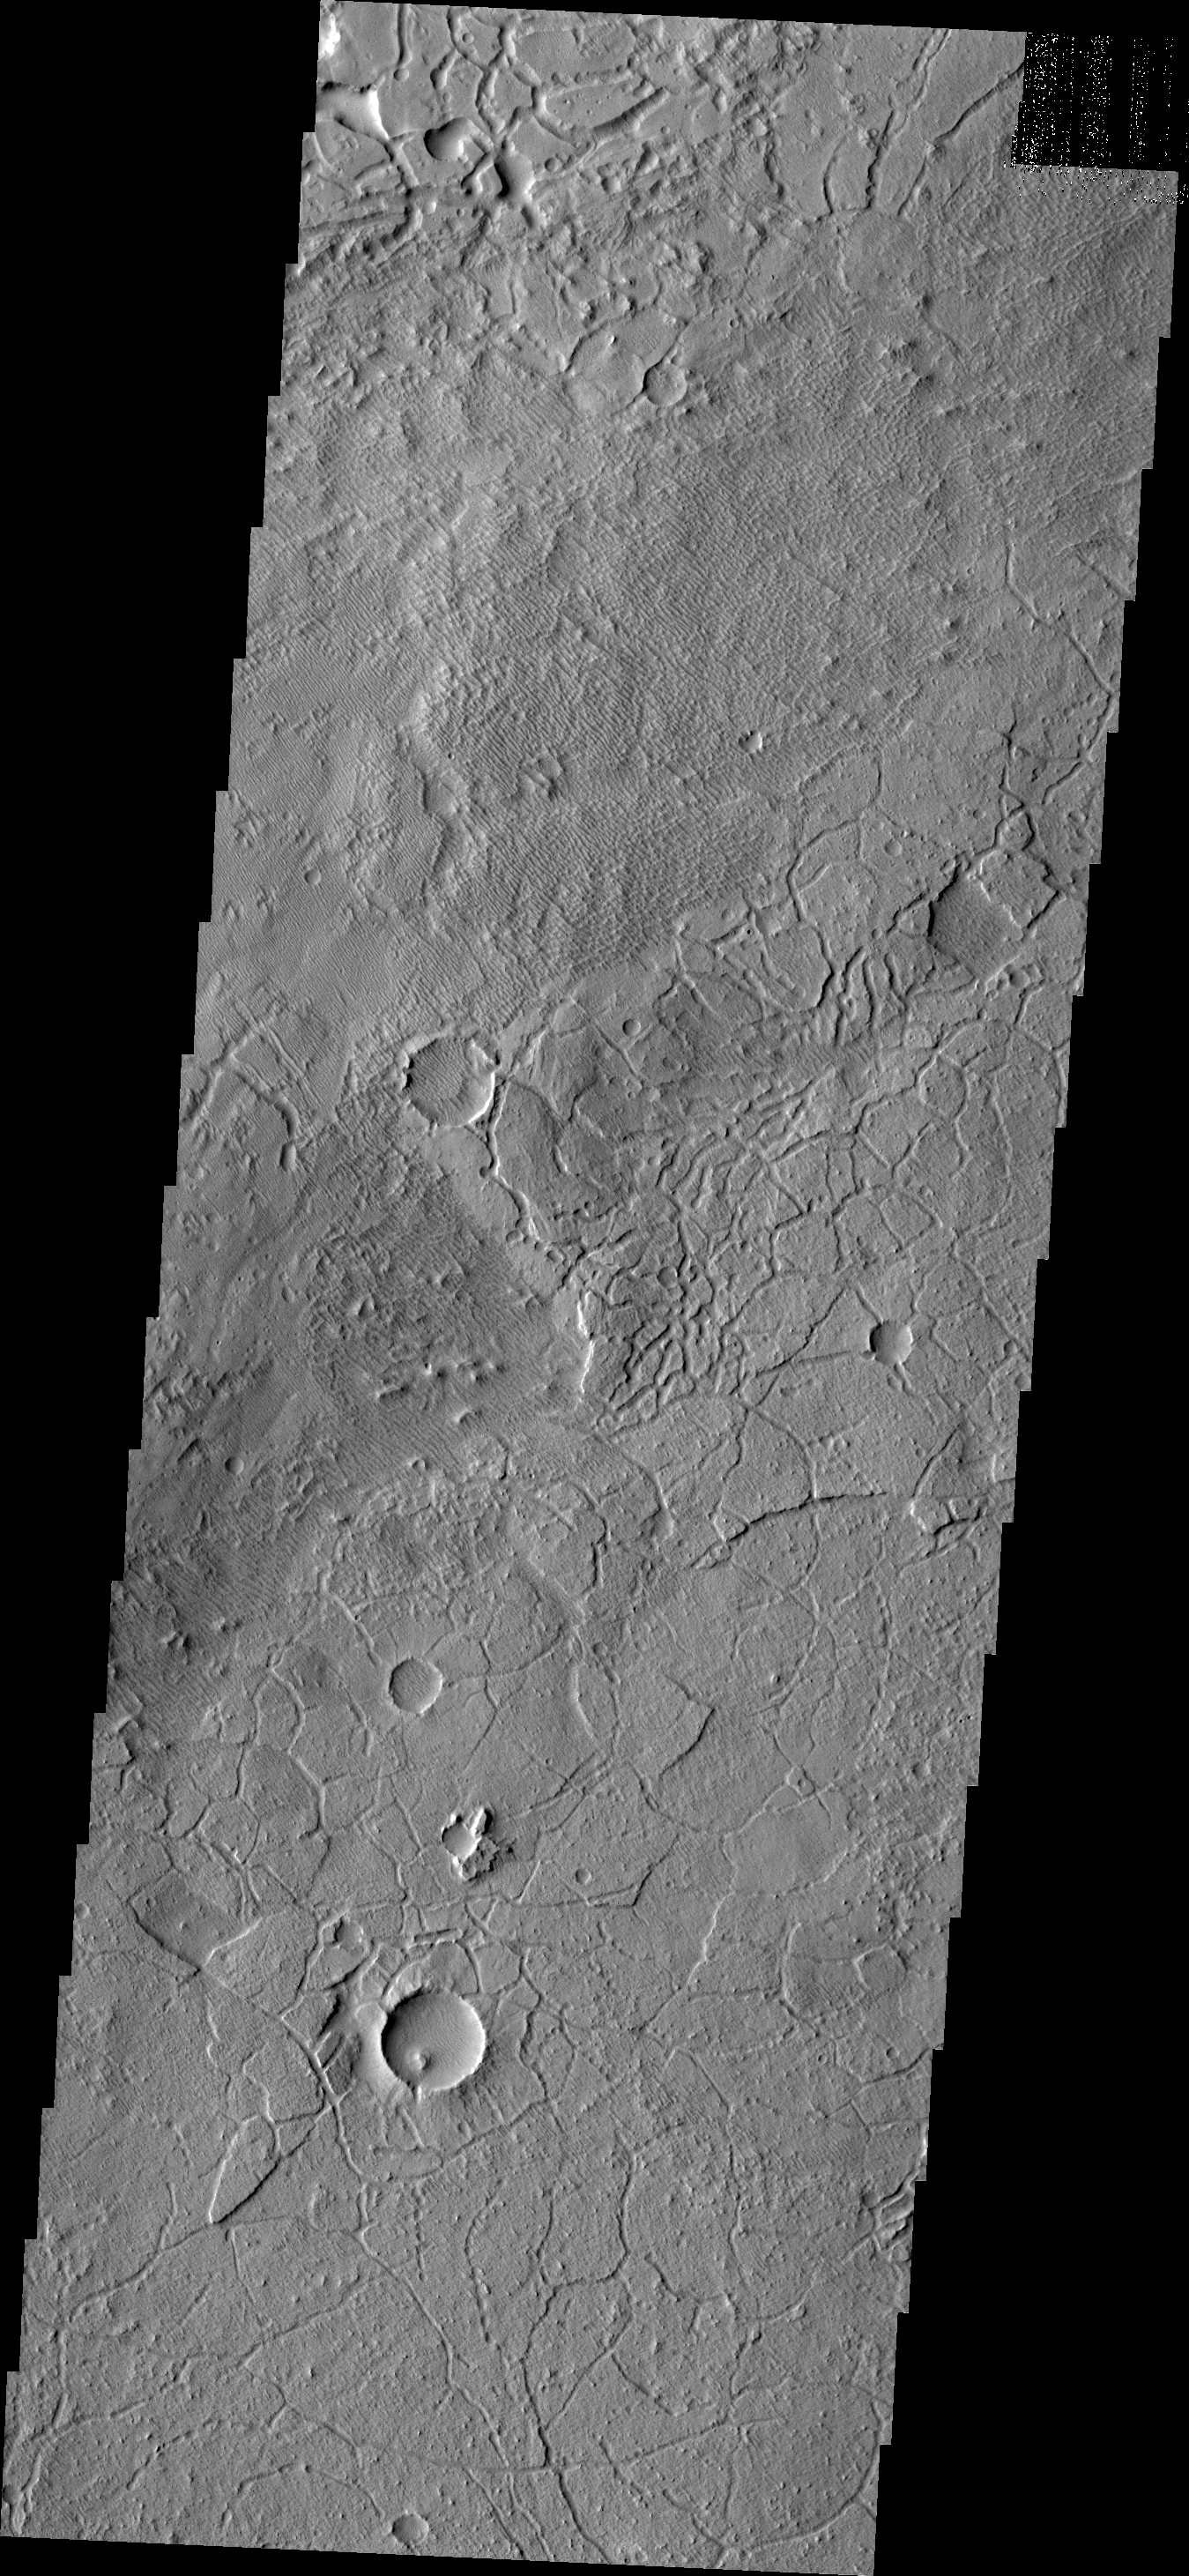

Avernus Colles

Avenus Colles is a region of ‘hills’ separated by arcuate fractures. These features are the margin between the southern highlands and Elysium Planitia to the north.

Credit: NASA/JPL/ASU